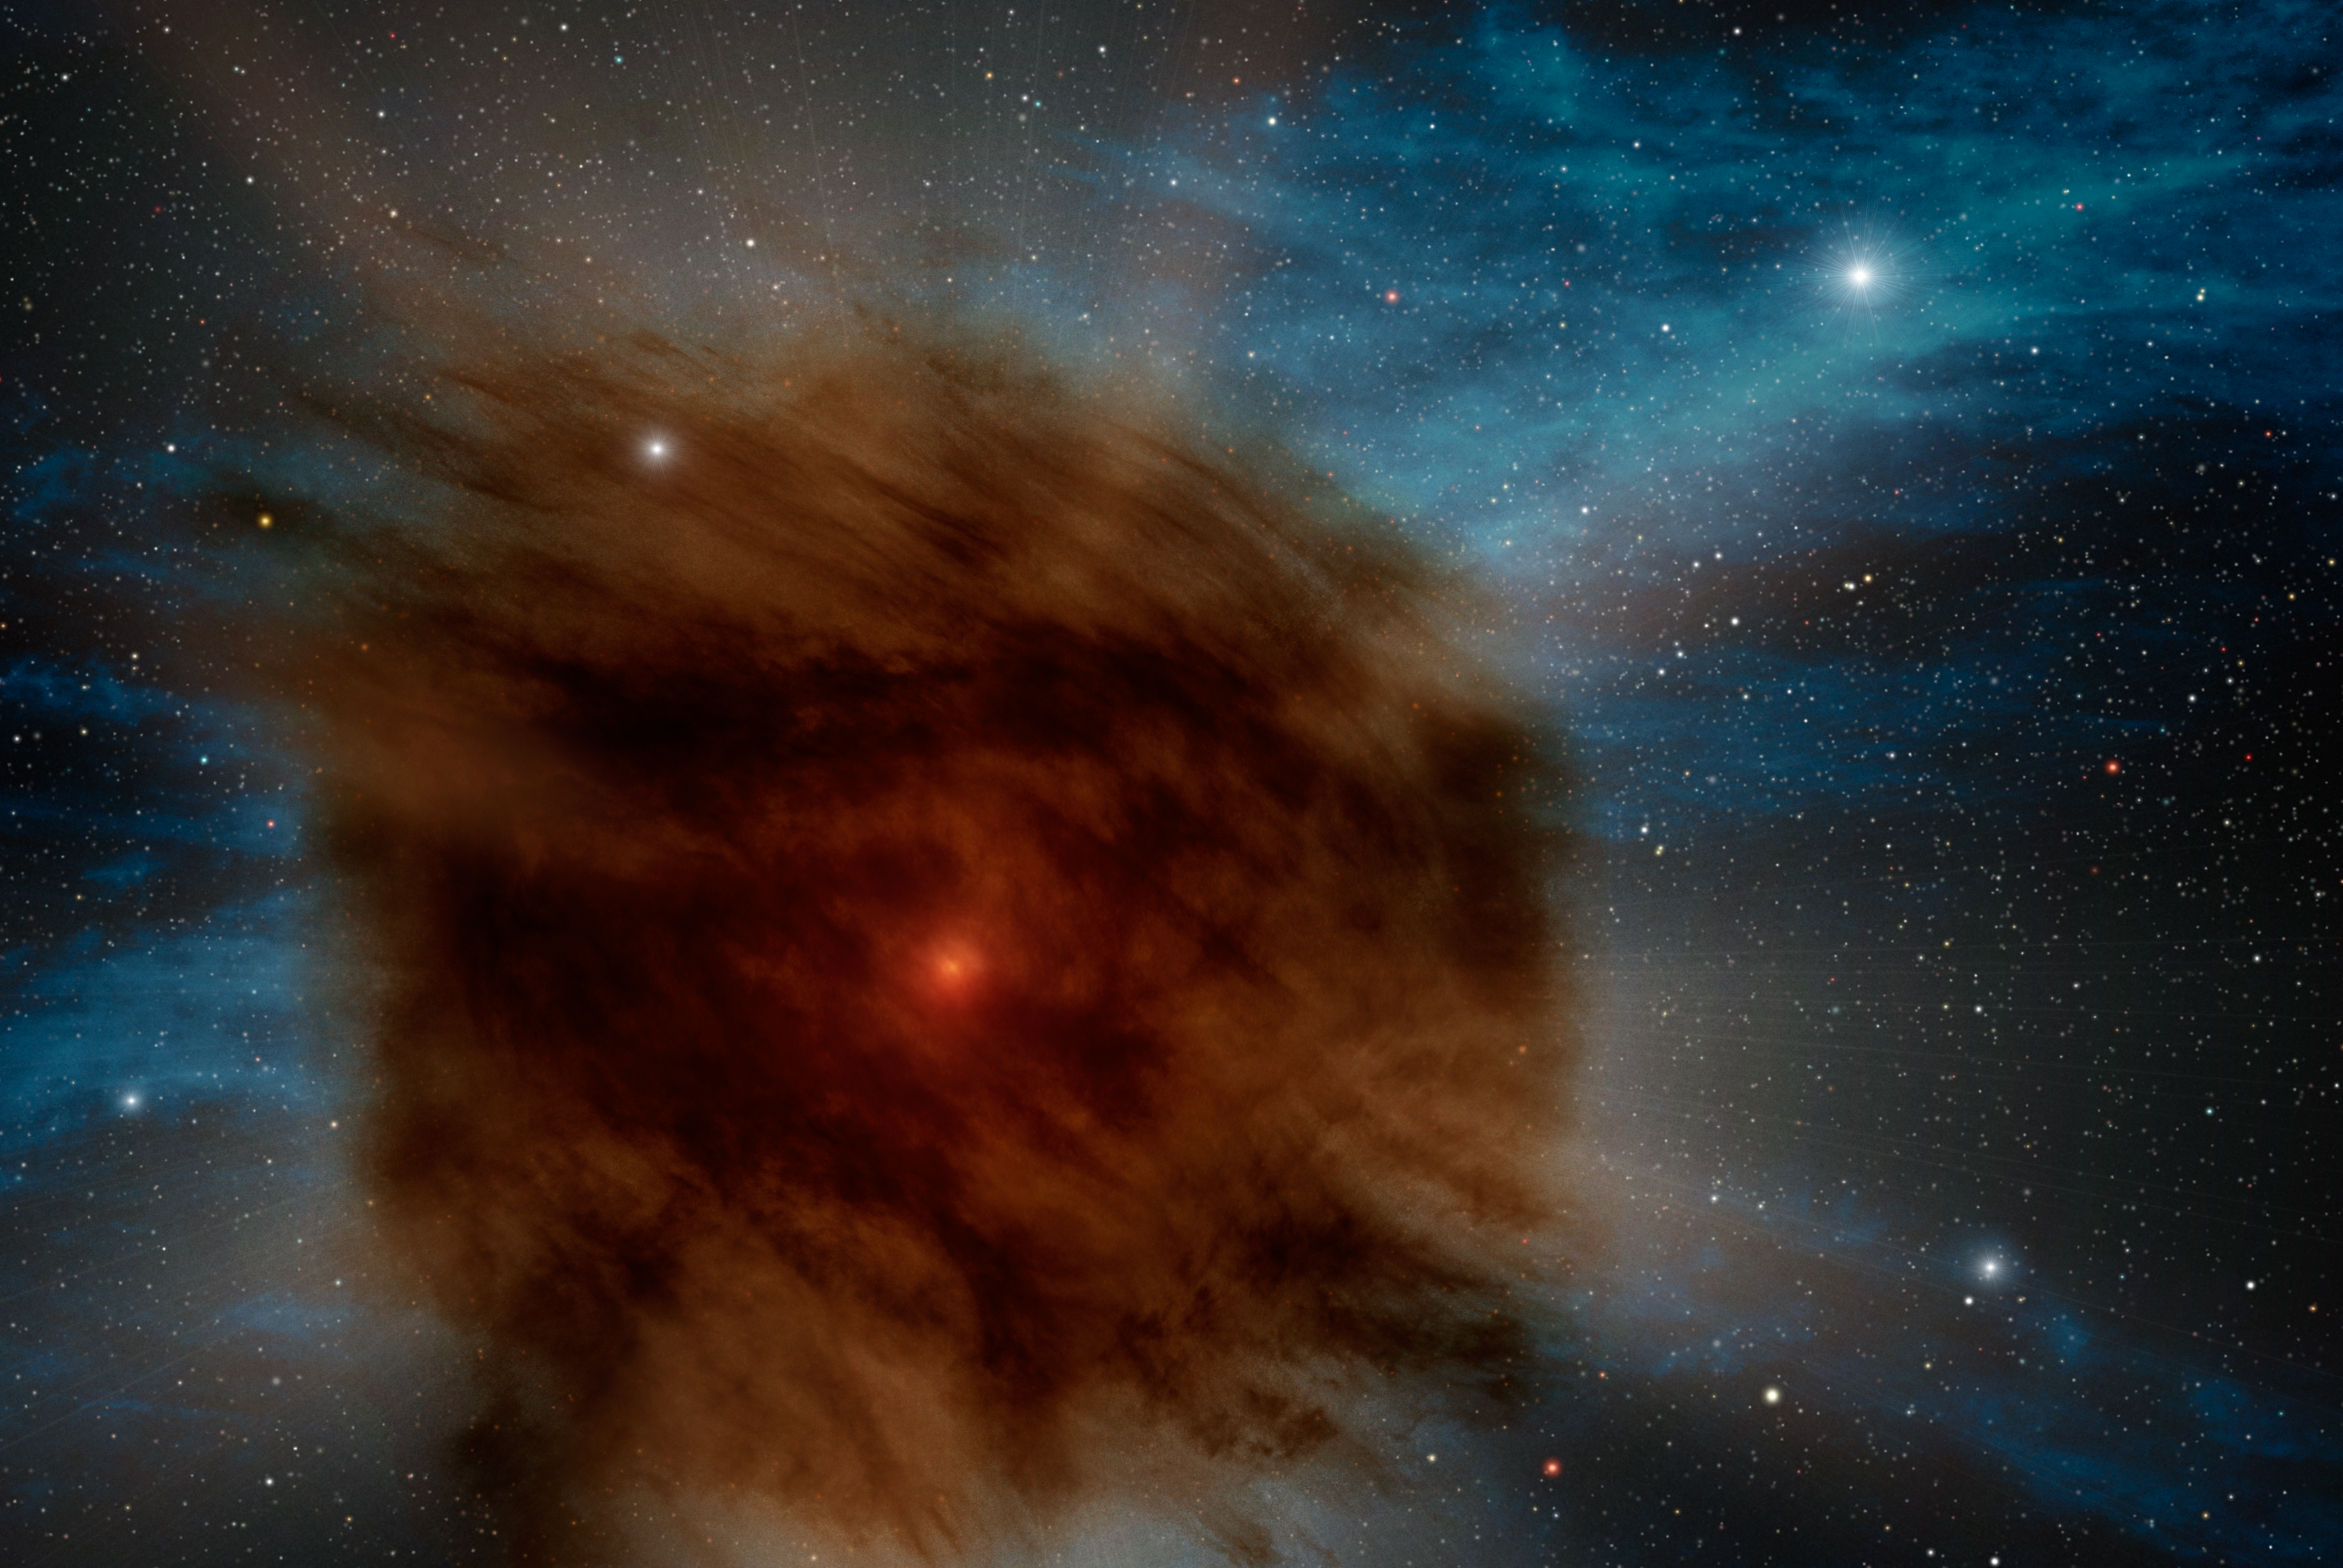

Dusty Supernova

While searching the skies for black holes using the Spitzer Space Telescope Deep Wide Field Survey, Ohio State University astronomers discovered a giant supernova that was smothered in its own dust. In this artists rendering, an outer shell of gas and dust -- which erupted from the star hundreds of years ago -- obscures the supernova within. This event in a distant galaxy hints at one possible future for the brightest star system in our own Milky Way

Credit: NASA/JPL-Caltech/R. Hurt (SSC/Caltech)